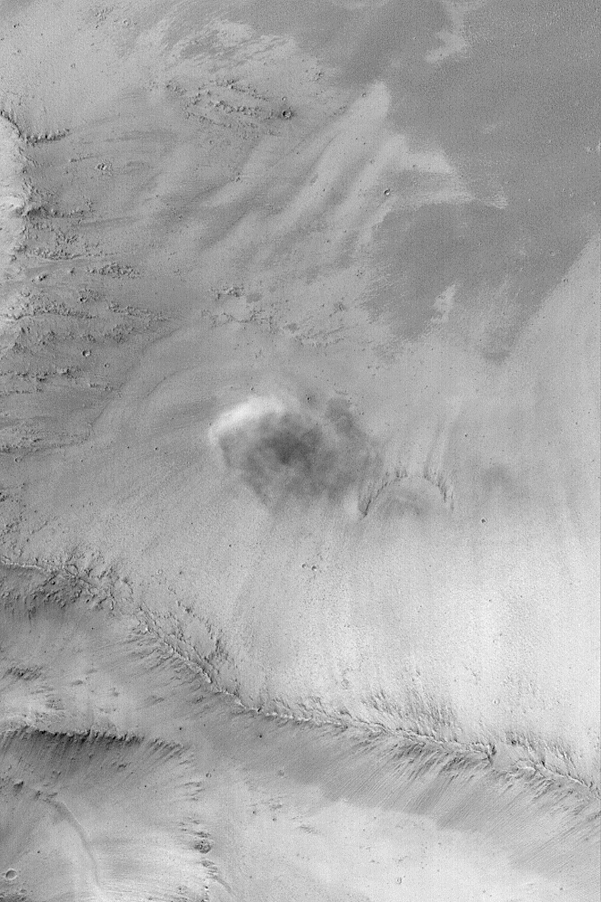

Dust-Raising Event

MGS MOC Release No. MOC2-515, 16 October 2003

The bright feature near the center-left in this Mars Global Surveyor (MGS) Mars Orbiter Camera (MOC) picture is a plume of dust being raised by wind on a slope in far eastern Arabia Terra on February 18, 2001, near 2 p.m. (14:00) local time. The dark feature immediately below and to the right of the bright plume is the shadow being cast by this brief, dust-raising event. The picture is located near 3.5°N, 306.6°W, and covers an area 3 km (1.9 mi) wide. The shadow indicates that this scene is illuminated by sunlight from the upper left.

Credit: NASA/JPL/Malin Space Science Systems